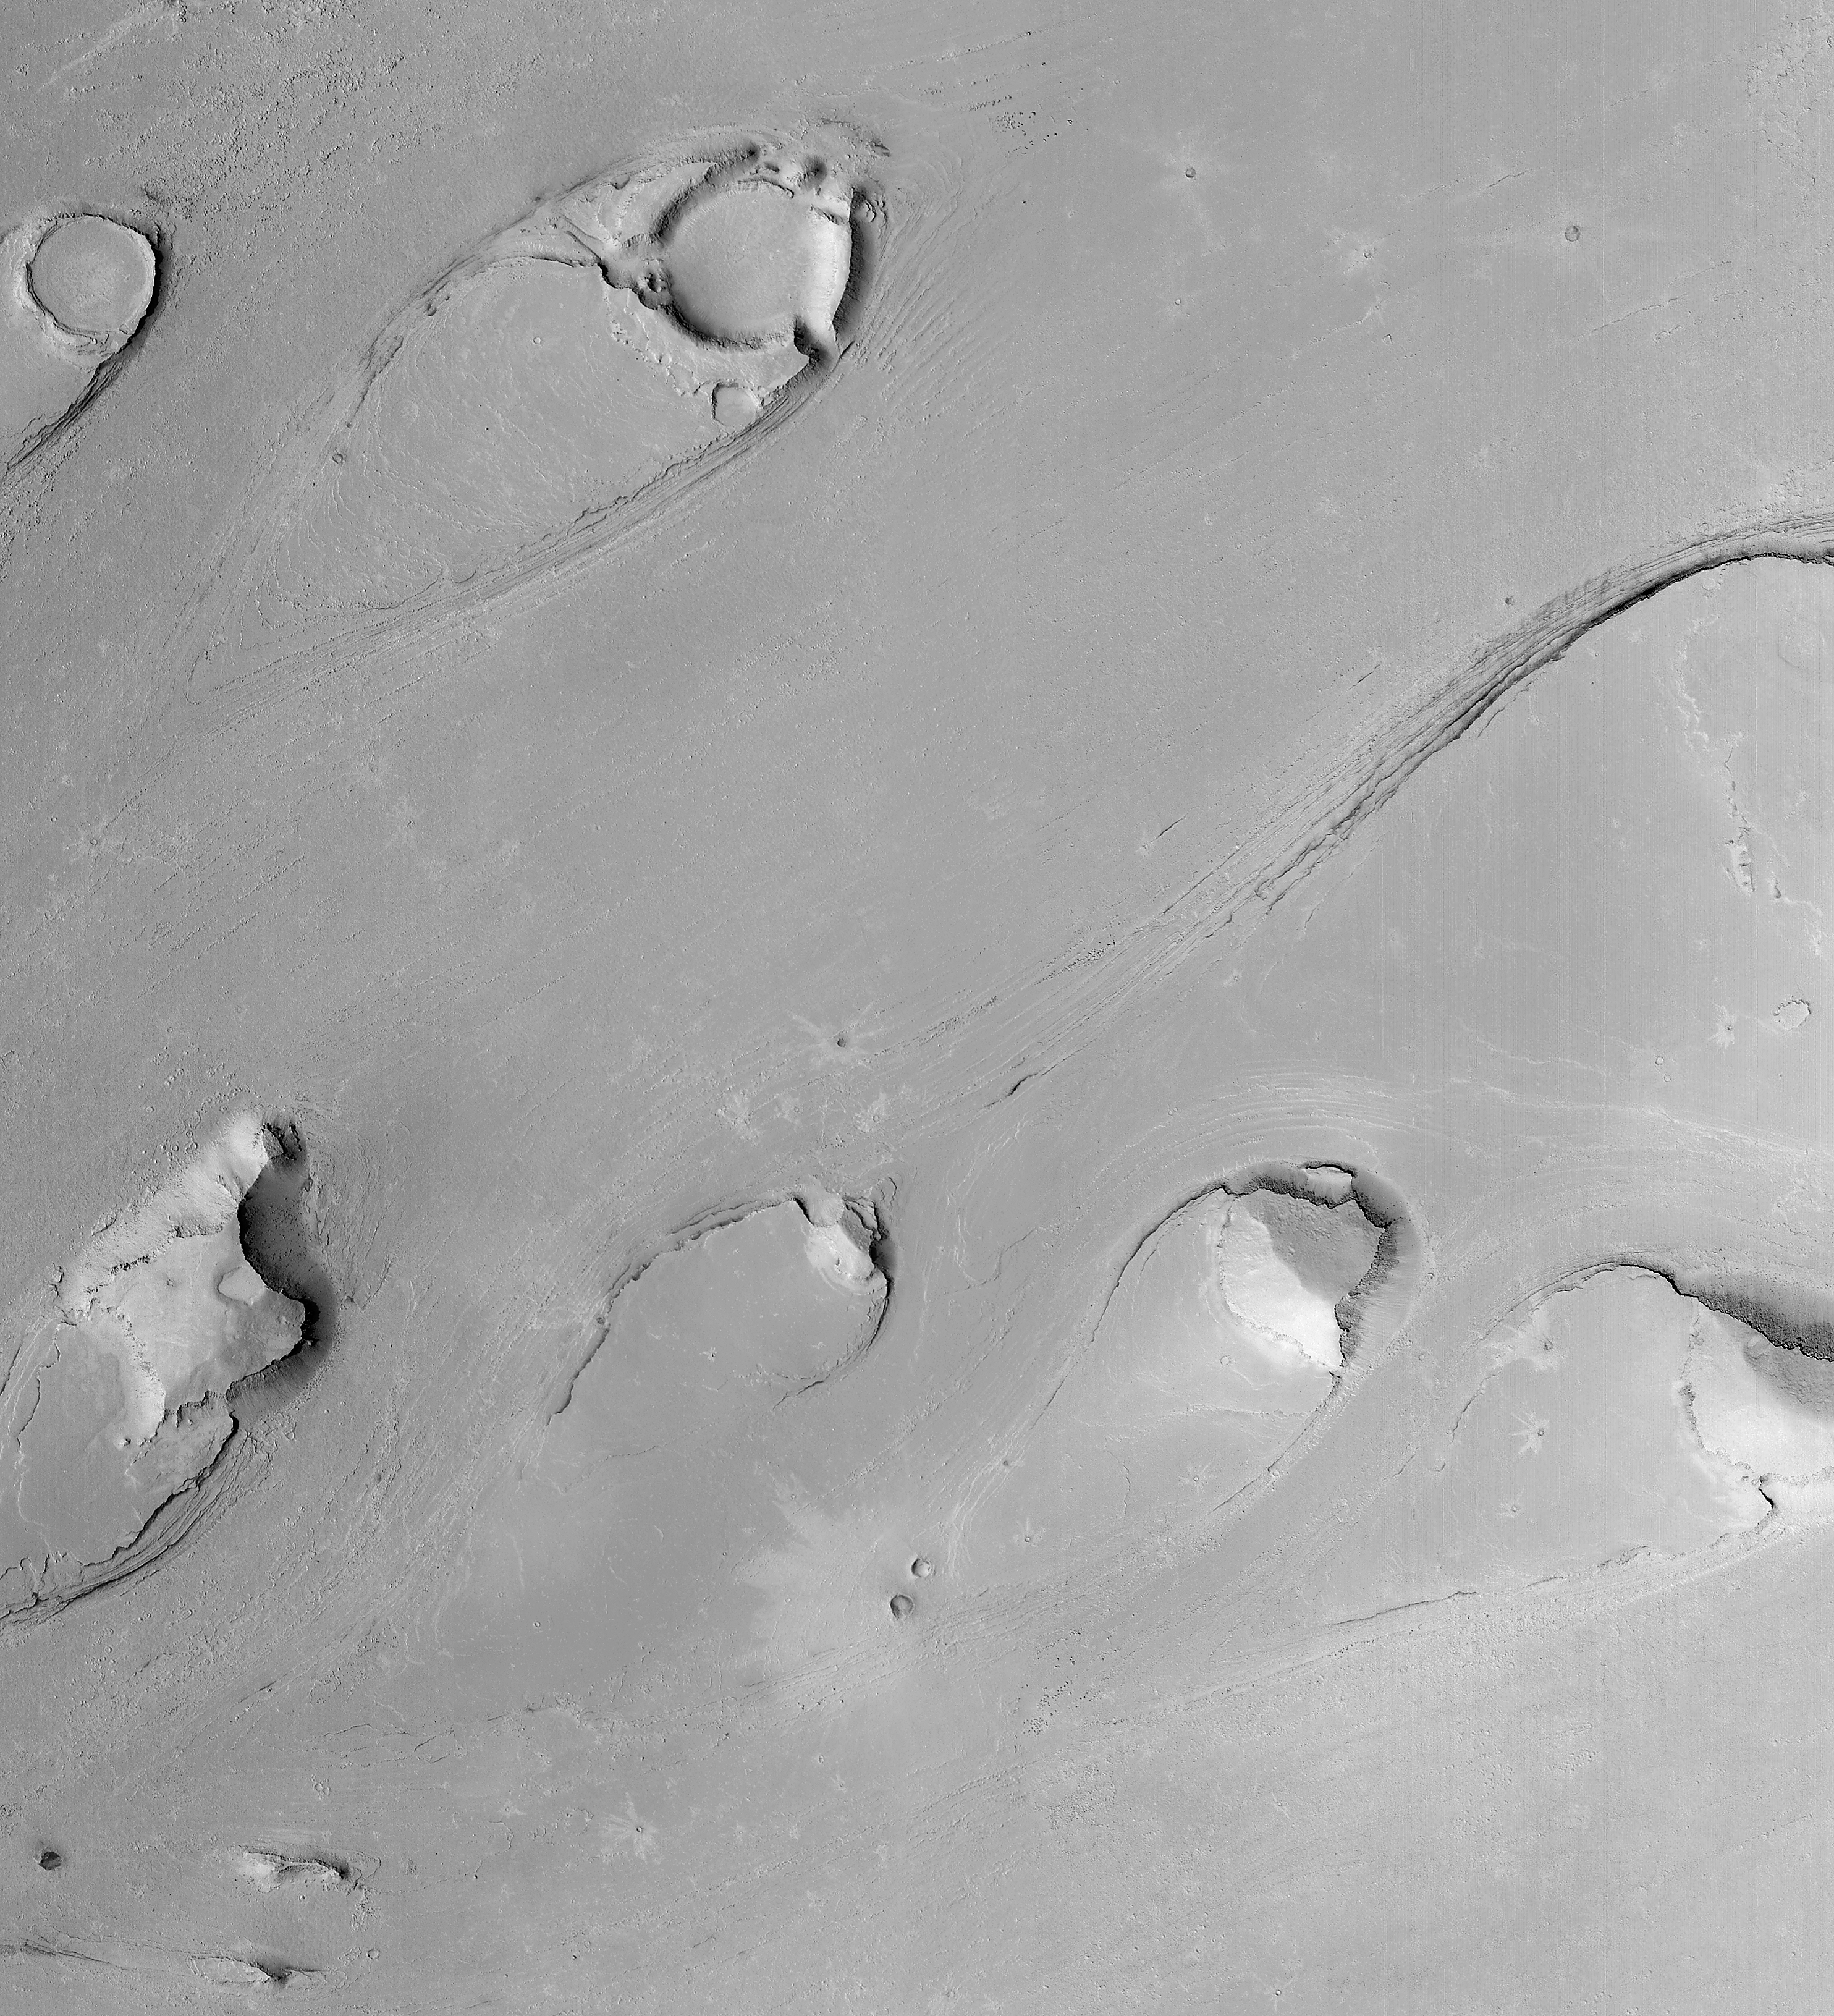

Athabasca Vallis Streamlined “Islands”

MGS MOC Release No. MOC2-322, 12 December 2002

Tremendous floods carved these tear drop-shaped landforms in Athabasca Vallis in the Cerberus region, south of the Elysium volcanoes. The orientation of the streamlined forms indicate that the fluid flowed from the right/upper right toward the left/lower left (from the northeast to the southwest). Similar features occur in central and eastern Washington in the northwestern United States. The examples in Washington formed when massive amounts of water rushed across the landscape, scouring a “channeled scabland” during the last Ice Age, roughly 12,000-13,000 years ago. The features on Mars are much older; while the absolute age cannot be determined, the small impact craters with rayed ejecta patterns on the flood surfaces indicate it must be much, much older than the flood landscape in Washington. This is a mosaic of six Mars Global Surveyor (MGS) Mars Orbiter Camera (MOC) images acquired in 1999 through 2002. Illumination is from the left. The mosaic covers an area 11.9 km (7.4 mi) by 13.0 km (8.1 mi). The full-size mosaic has a resolution of 4 meters (13 ft) per pixel.

Credit: NASA/JPL/MSSS